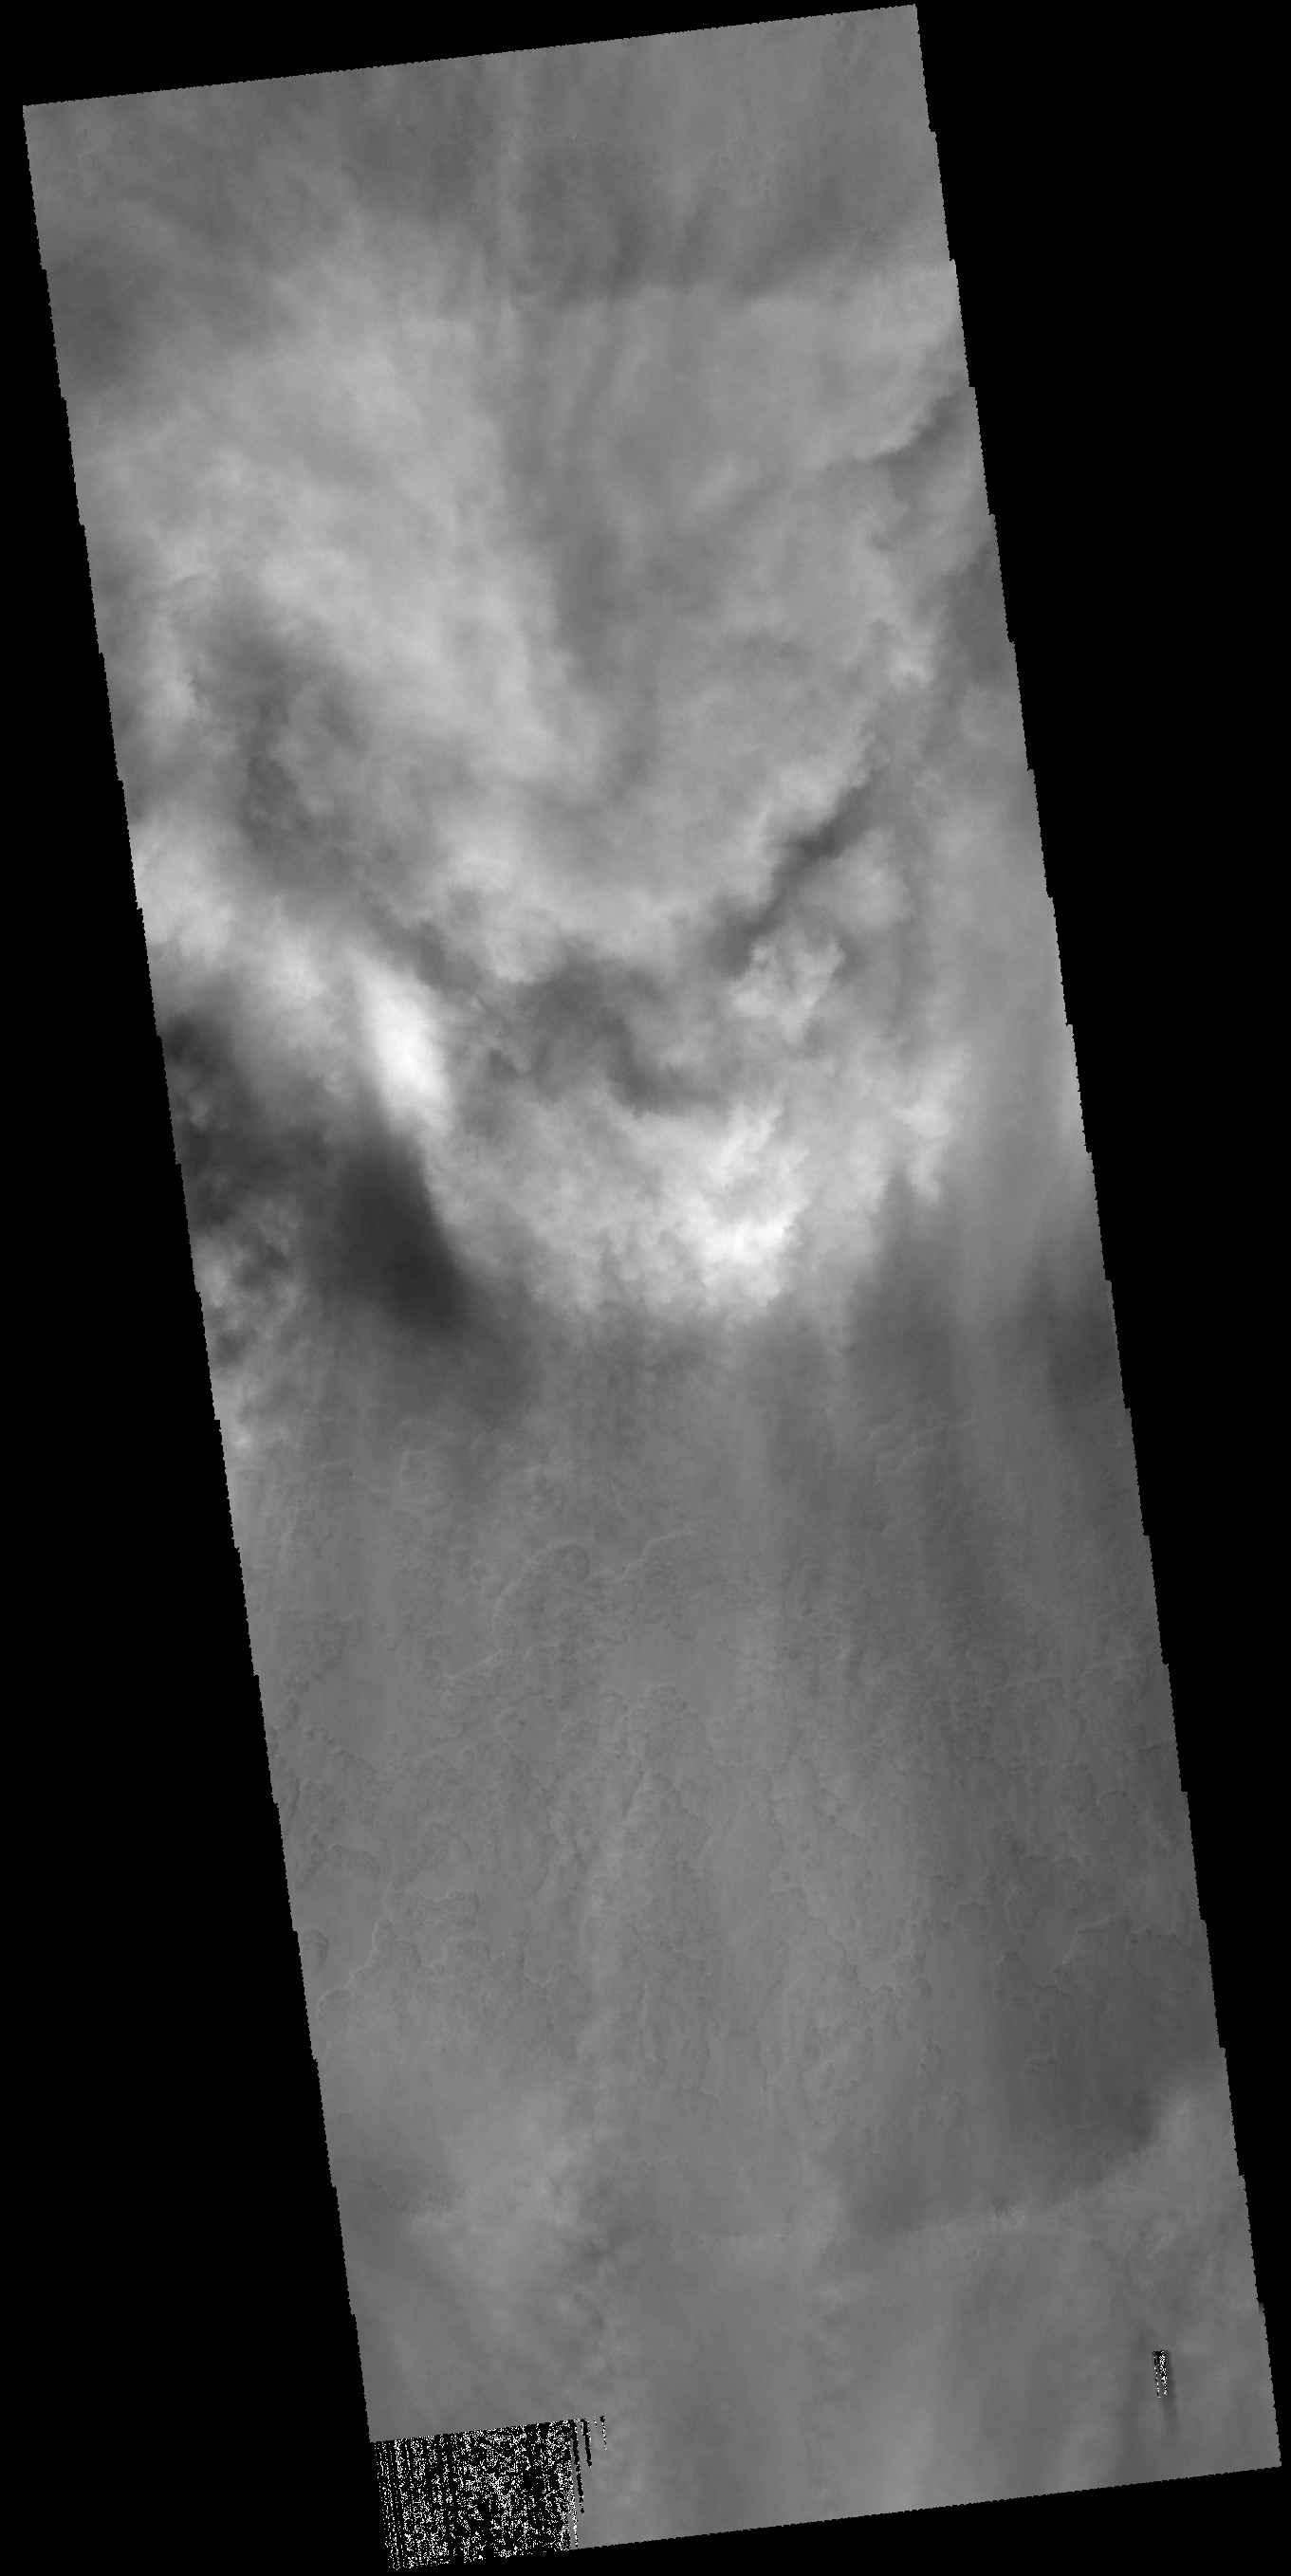

Clouds

Clouds fill half of this unnamed crater located in the region between Malea Planum and Hellas Planitia.

Credit: NASA/JPL-Caltech/ASU